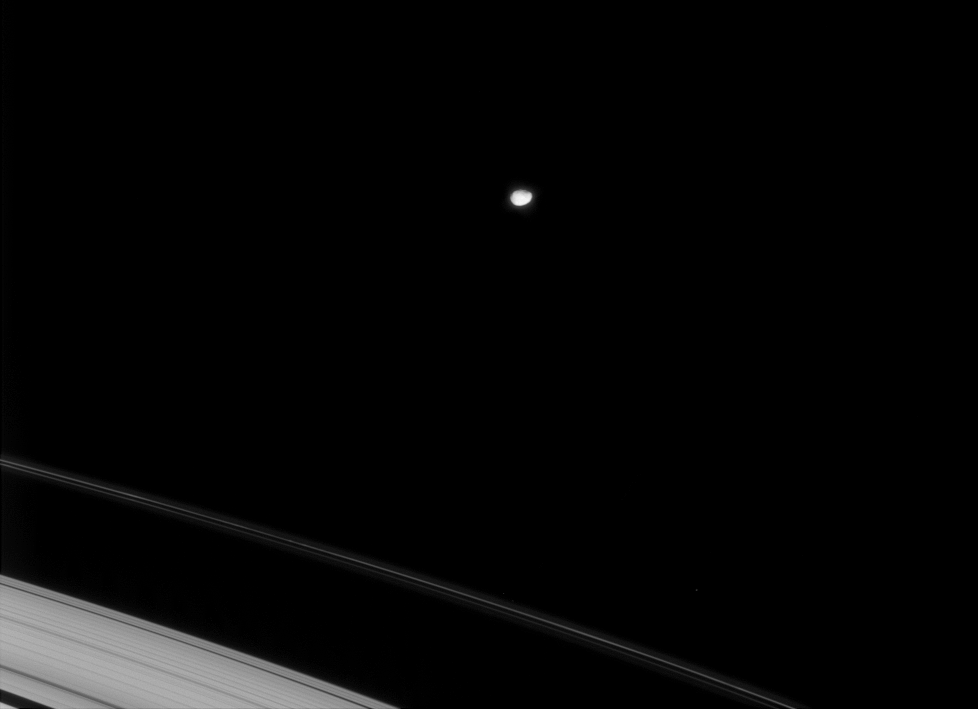

Janus in View

The Cassini spacecraft spots the irregularly shaped icy moon Janus as it swings around Saturn.

This view looks toward the unilluminated side of the rings from about 8 degrees above the ringplane. Janus is 181 kilometers (113 miles) across.

The image was taken in visible light with the Cassini spacecraft narrow-angle camera on Jan. 19, 2008. The view was obtained at a distance of approximately 1.6 million kilometers (994,000 miles) from Janus and at a Sun-Janus-spacecraft, or phase, angle of 18 degrees. Image scale is 10 kilometers (6 miles) per pixel.

The Cassini-Huygens mission is a cooperative project of NASA, the European Space Agency and the Italian Space Agency. The Jet Propulsion Laboratory, a division of the California Institute of Technology in Pasadena, manages the mission for NASA’s Science Mission Directorate, Washington, D.C. The Cassini orbiter and its two onboard cameras were designed, developed and assembled at JPL. The imaging operations center is based at the Space Science Institute in Boulder, Colo.

Credit: NASA/JPL/Space Science Institute